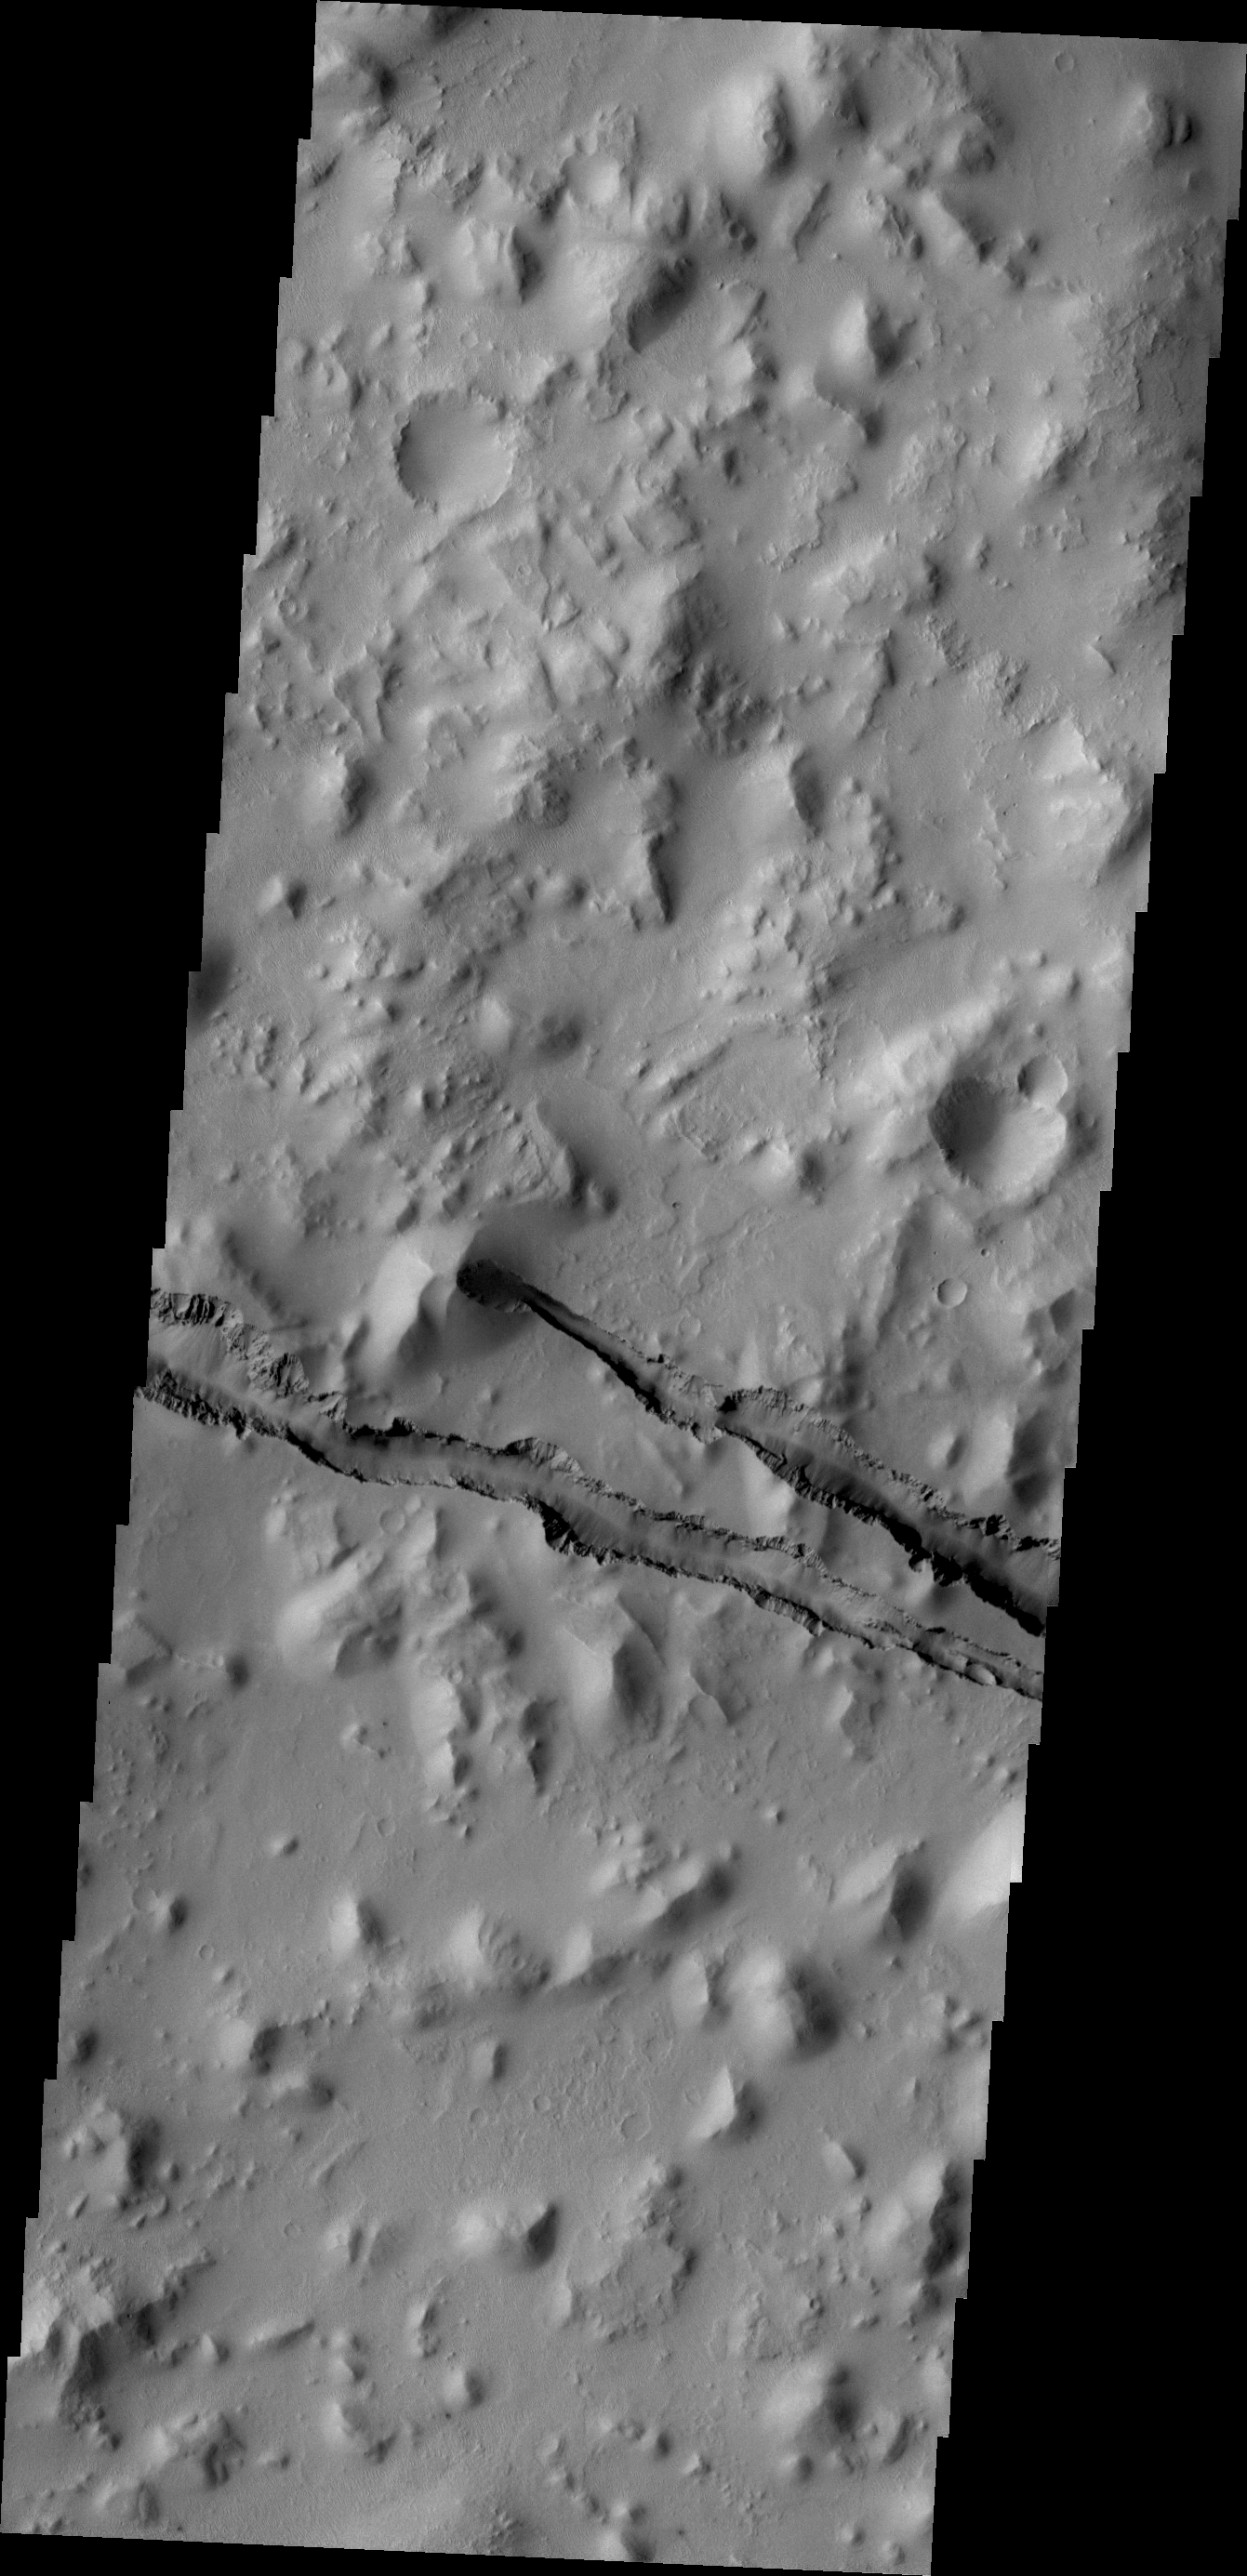

Cerberus Fossae

The fractures in this VIS image are part of Cerberus Fossae.

Credit: NASA/JPL/ASU